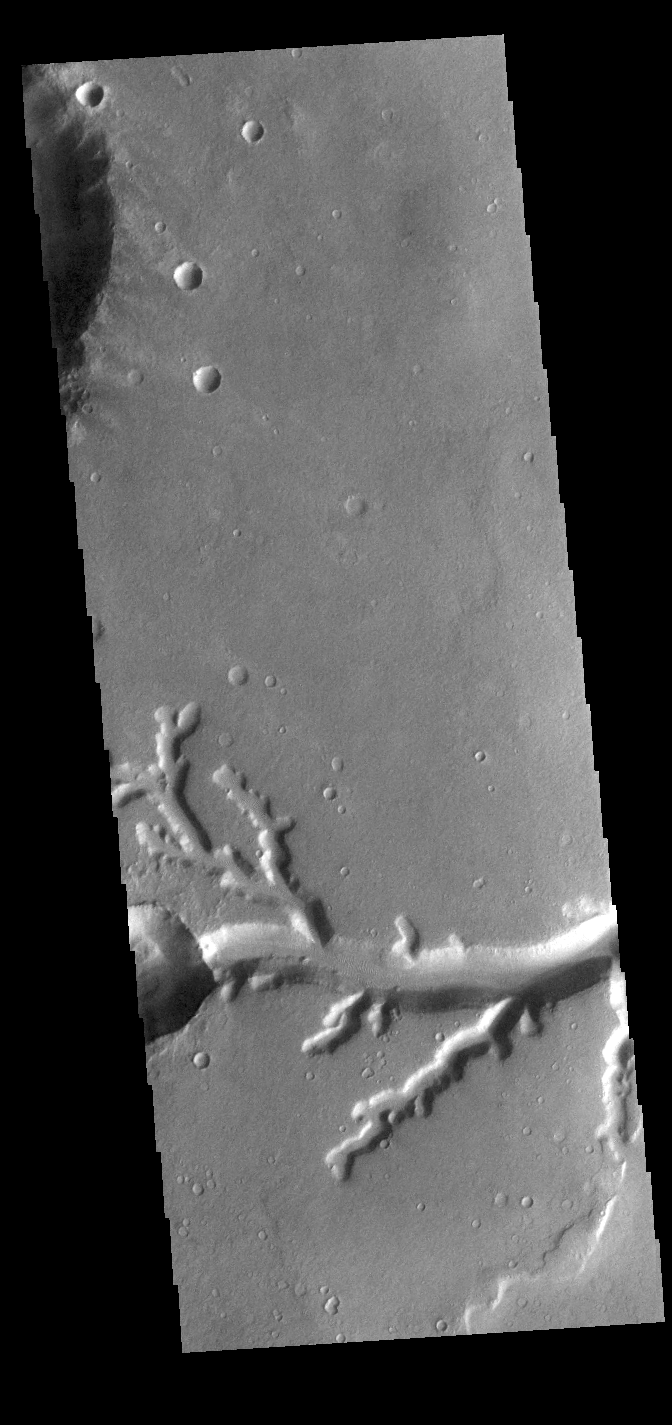

Nirgal Vallis

Today’s VIS image shows a small section of Nirgal Valles. Located in Noachis Terra, Nirgal Valles is 610km long (379 miles).

Credit: NASA/JPL-Caltech/ASU